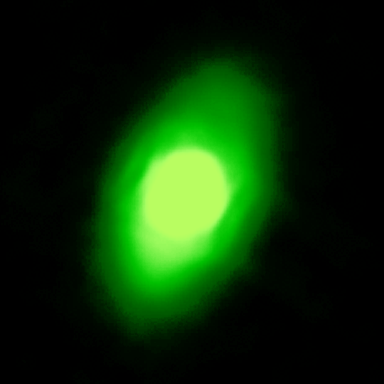

Fomalhaut

The NASA Spitzer Space Telescope has obtained the first infrared images of the dust disc surrounding Fomalhaut, the 18th brightest star in the sky. Planets are believed to form from such a flattened disc-like cloud of gas and dust orbiting a star very early in its life. The Spitzer telescope was designed in part to study these circumstellar discs, where the dust particles are so cold that they radiate primarily at infrared wavelengths. Located in the constellation Piscis Austrinus, the parent star and its putative planetary system are found at a distance of 25 light-years.

Twenty years ago, the Infrared Astronomical Satellite, the first orbiting infrared telescope, detected much more infrared radiation coming from Fomalhaut than was expected for a normal star of this type. The dust is presumed to be debris left over from the formation of a planetary system. However, the satellite did not have adequate spatial resolution to image the dust directly. Subsequent measurements with sub-millimeter radio telescopes suggested that Fomalhaut is surrounded by a huge dust ring 370 astronomical units (an astronomical unit is the average distance between the Sun and Earth), or 34 billion miles (56 billion kilometers) in diameter. This corresponds to a size of nearly five times larger than our own solar system. Moreover, the sub-millimeter observations (far right image) revealed that the ring was inclined 20 degrees from an edge-on view.

The new images obtained with the multiband imaging photometer onboard Spitzer confirm this general picture, while revealing important new details of Fomalhaut's circumstellar dust. At 24 microns, the Spitzer image shows that the center of the ring is not empty. [Note that an image of a reference star was subtracted from the Fomalhaut image to reveal the faint disc emission.] Instead, the 'doughnut hole' is filled with warmer dust that extends inward to within at least 10 astronomical units of the parent star. This warm inner disc of dust occupies the region that is most likely to be occupied by planets and may be analogous to our solar system's 'zodiacal cloud' -- but with considerably more dust. One possible explanation for this warmer dust is that comets are being nudged out of the circumstellar ring by the gravitational influence of massive planets. These comets then loop in toward the central star, releasing dust particles just as comets do in our own solar system.

Credit: NASA/JPL-Caltech/K. Stapelfeldt (JPL)